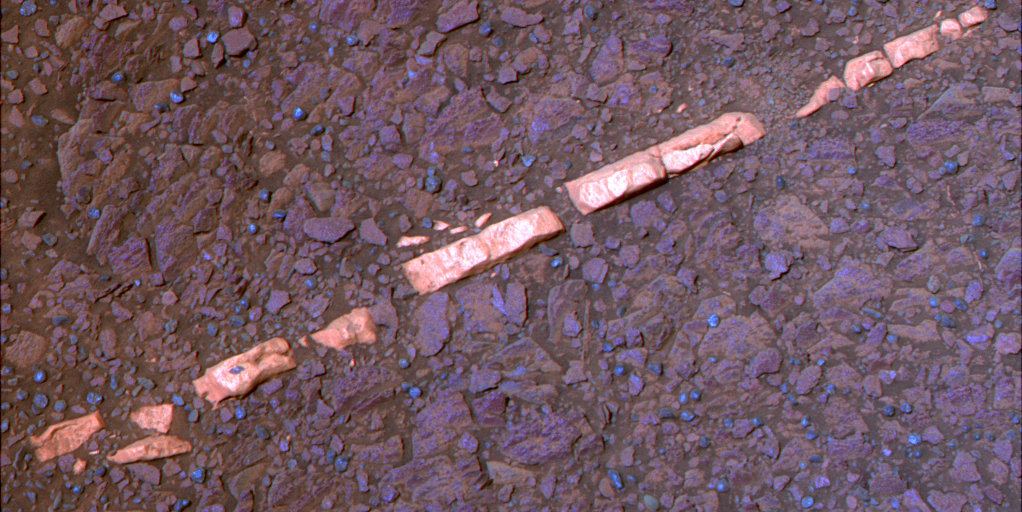

‘Homestake’ Vein, False Color

This false-color view of a mineral vein called “Homestake” comes from the panoramic camera (Pancam) on NASA’s Mars Exploration Rover Opportunity. The vein is about the width of a thumb and about 18 inches (45 centimeters) long. Opportunity examined it in November 2011 and found it to be rich in calcium and sulfur, possibly the calcium-sulfate mineral gypsum.

“Homestake” is near the edge of the “Cape York” segment of the western rim of Endeavour Crater.

Exposures combined into this view were taken through Pancam filters admitting light with wavelengths centered at 753 nanometers (near infrared), 535 nanometers (green) and 432 nanometers (violet). The view is presented in false color to make some differences between materials easier to see.

The exposures were taken during the 2,769th Martian day, or sol, of Opportunity’s career on Mars (Nov. 7, 2011).

Credit: NASA/JPL-Caltech/Cornell/ASU